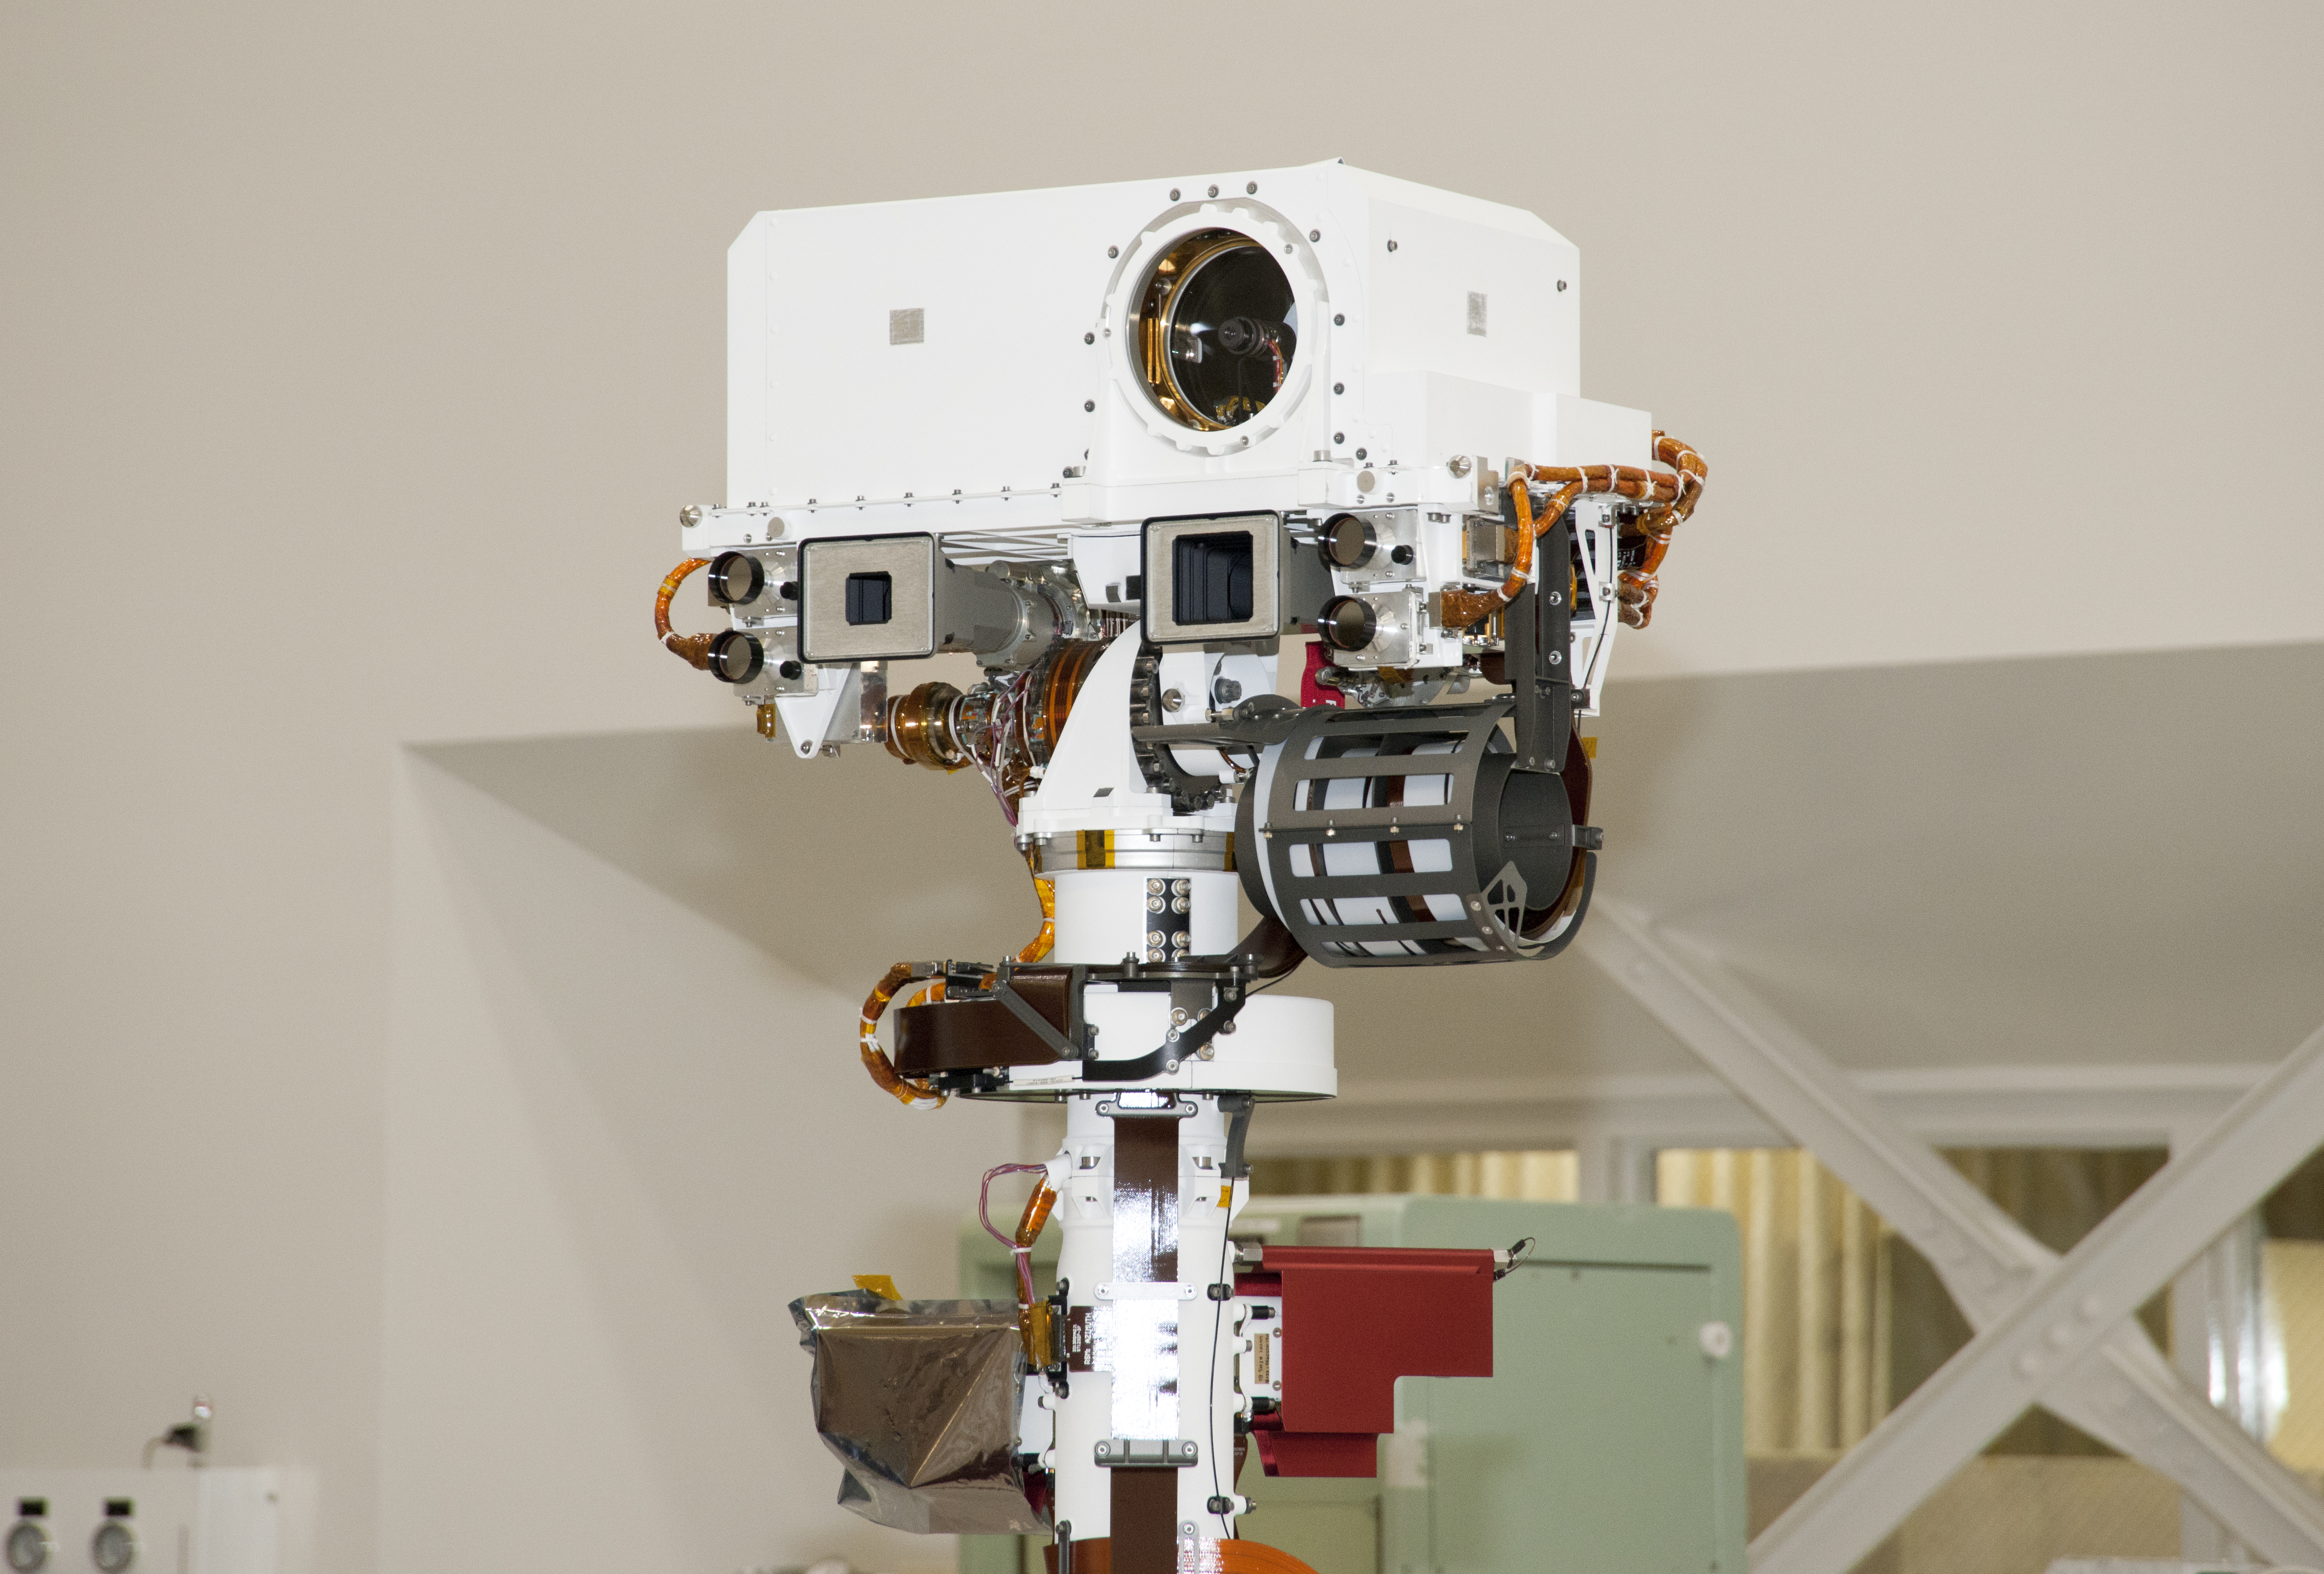

Top of Mars Rover Curiosity’s Remote Sensing Mast

The remote sensing mast on NASA Mars rover Curiosity holds two science instruments for studying the rover’s surroundings and two stereo navigation cameras for use in driving the rover and planning rover activities. This view of the top of the mast was taken April 4, 2011, inside the Spacecraft Assembly Facility at NASA’s Jet Propulsion Laboratory, Pasadena, Calif. For scale, the width of the white box at the top is about 0.4 meter (16 inches).

The circle in the white box is the laser and telescope of an instrument named Chemistry and Camera, or ChemCam. The instrument can pulse its laser at a rock up to about 7 meters (23 feet) away and determine the rock’s composition by examining the resulting spark with the telescope and spectrometers.

Just below that circle is the square opening for a wide-angle camera that is paired with a telephoto camera (the smaller square opening to the left) in the rover’s Mast Camera, or Mastcam, which can take high-definition, full-color video with both “eyes.” Each of the two Mastcam camera heads has a wheel of filters that can be used for studying geological targets at specific visible-light and infrared wavelengths.

Farther outward from each of the Mastcam cameras are circular lens openings for the rover’s stereo navigation camera and its backup twin.

ChemCam was conceived, designed and built by a U.S.-French team led by Los Alamos National Laboratory in Los Alamos, N. M.; Centre d’Étude Spatiale des Rayonnements at the Observatoire Midi-Pyrénées, Toulouse, France; and JPL.

Malin Space Science Systems, San Diego, provided Mastcam.

JPL, a division of the California Institute of Technology in Pasadena, manages the Mars Science Laboratory mission for the NASA Science Mission Directorate, Washington. This mission will land Curiosity on Mars in August 2012. Researchers will use the tools on the rover to study whether the landing region has had environmental conditions favorable for supporting microbial life and favorable for preserving clues about whether life existed.

Credit: NASA/JPL-Caltech